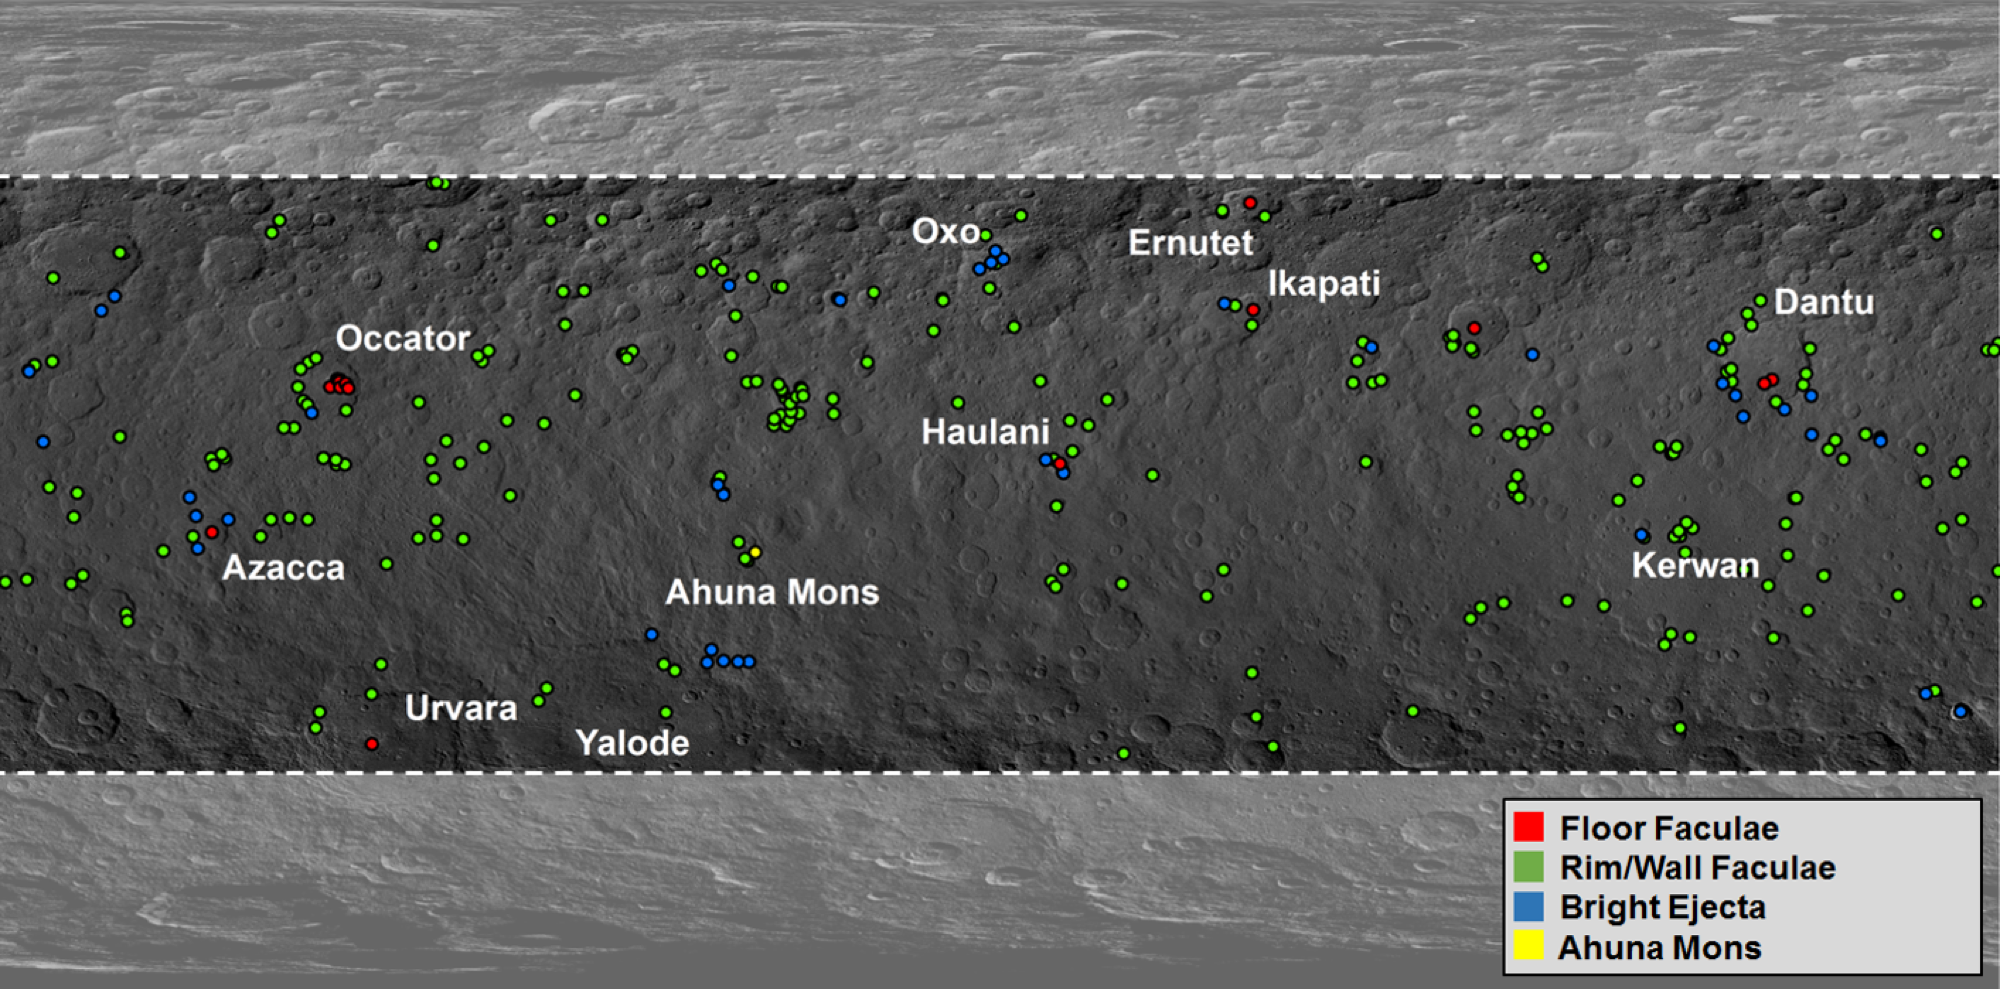

Map of Ceres’ Bright Spots

This map from NASA’s Dawn mission shows locations of bright material on dwarf planet Ceres. There are more than 300 bright areas, called “faculae,” on Ceres. Scientists have divided them into four categories: bright areas on the floors of crater (red), on the rims or walls of craters (green), in the ejecta blankets of craters (blue), and on the flanks of the mountain Ahuna Mons (yellow).

Dawn’s mission is managed by JPL for NASA’s Science Mission Directorate in Washington. Dawn is a project of the directorate’s Discovery Program, managed by NASA’s Marshall Space Flight Center in Huntsville, Alabama. UCLA is responsible for overall Dawn mission science. Orbital ATK Inc., in Dulles, Virginia, designed and built the spacecraft. The German Aerospace Center, Max Planck Institute for Solar System Research, Italian Space Agency and Italian National Astrophysical Institute are international partners on the mission team.

Credit: NASA/JPL-Caltech/UCLA/MPS/DLR/IDA/PSI/Caltech